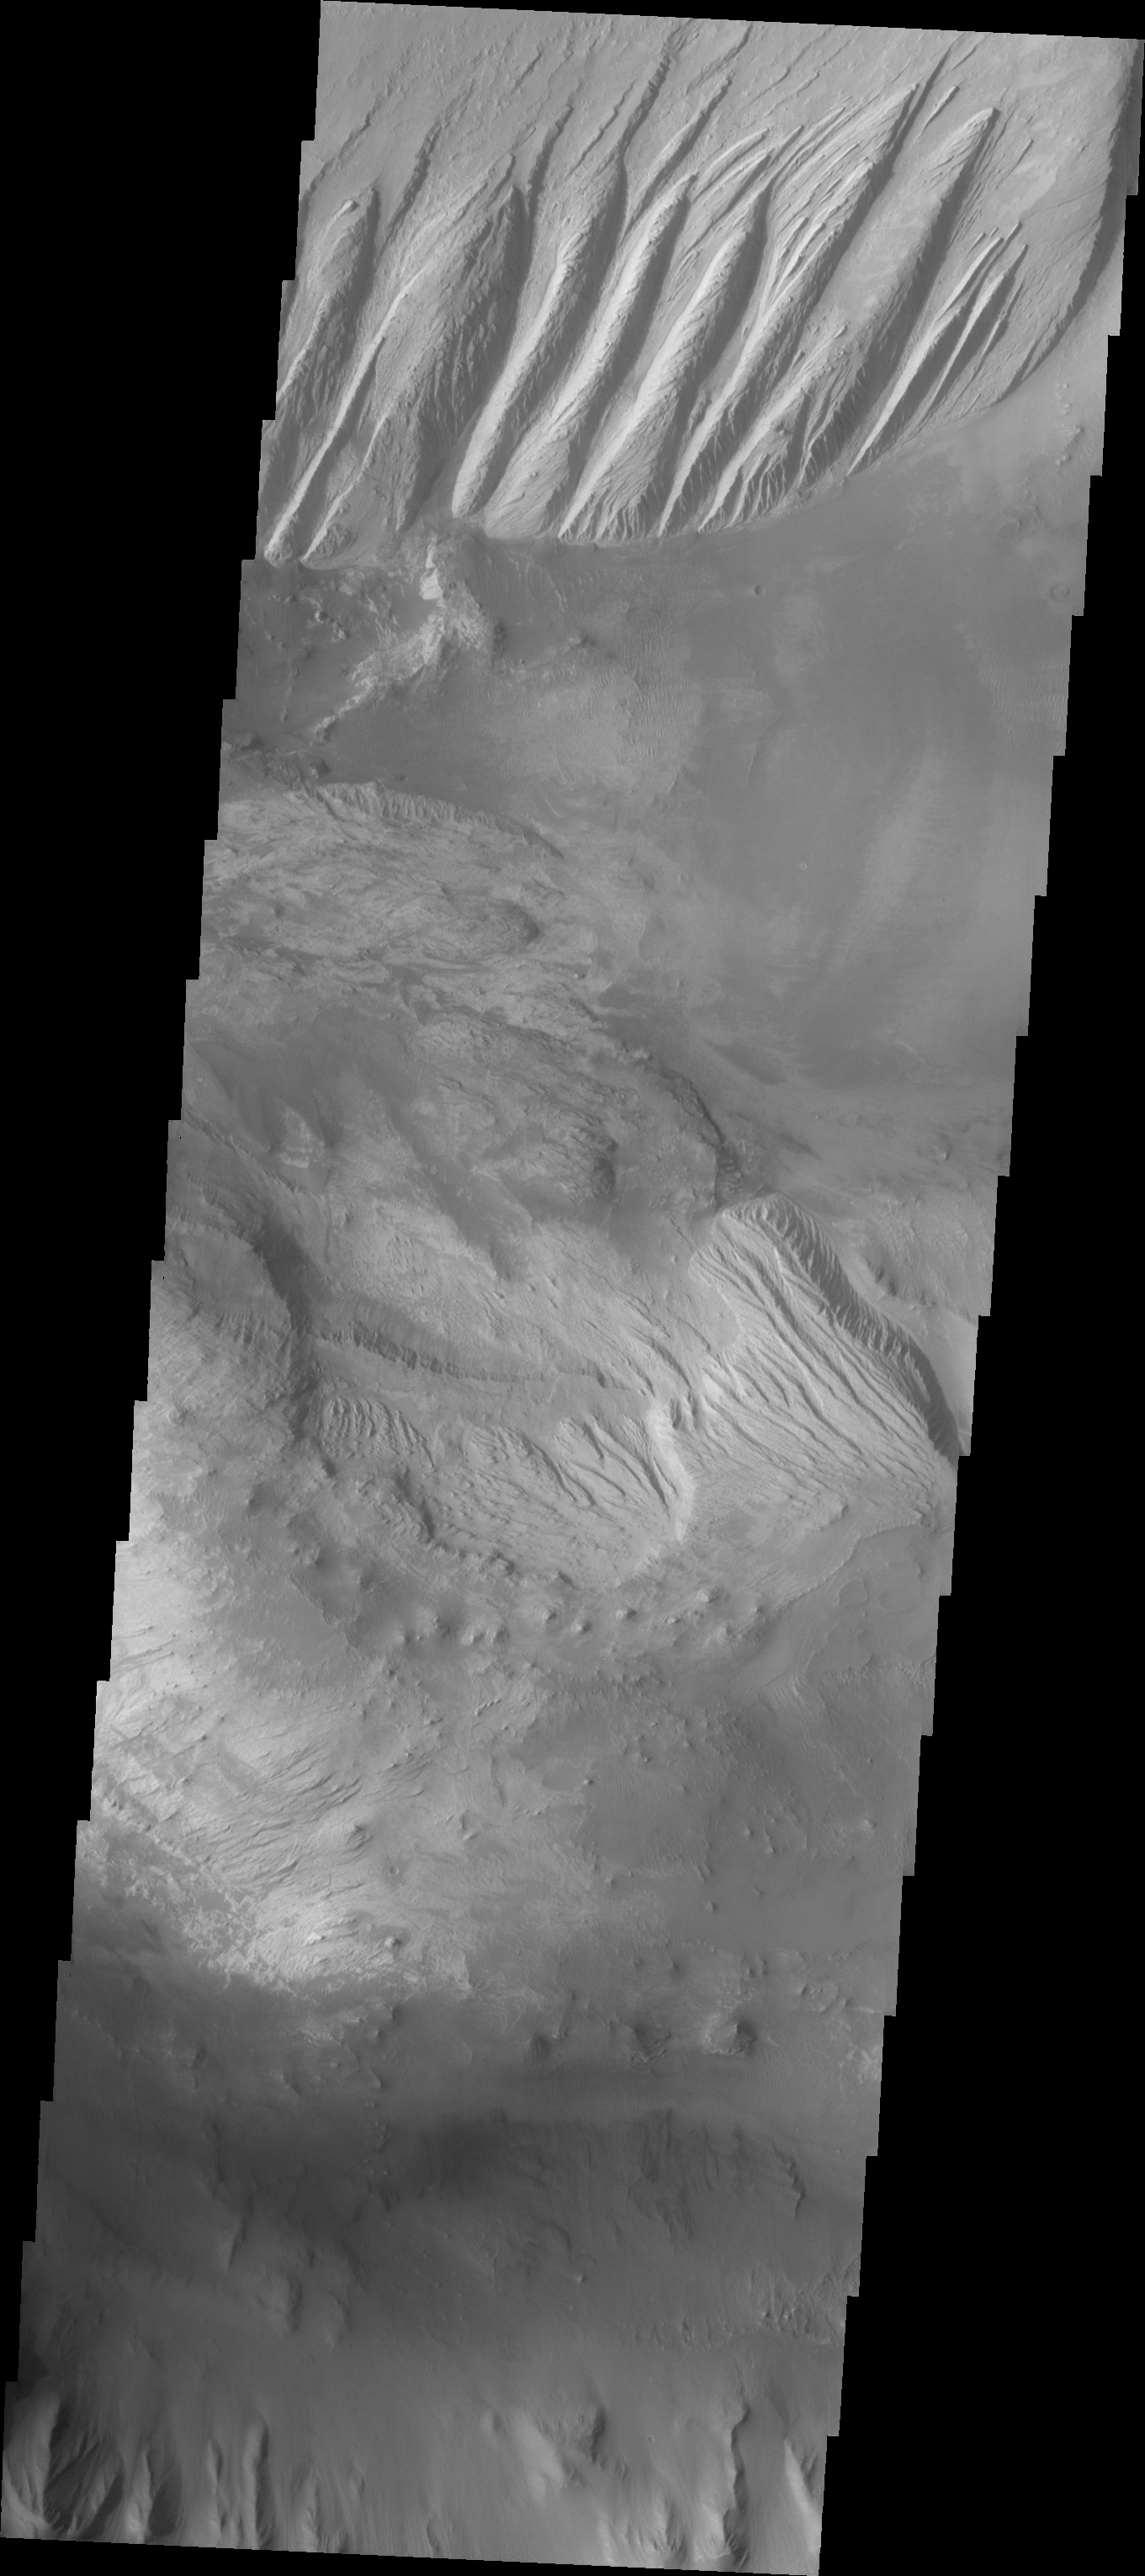

Layered Candor Chasma

The Odyssey spacecraft has taken some great pictures of Valles Marineris, the largest canyon in the solar system. If this canyon were on Earth, it would stretch from New York to Los Angeles. For the next several weeks, the Image of the Day will tour some of the canyons that make up this vast system. We will start with Ius Chasma in the west, and end with Coprates Chasma to the east. For more information on Vallis Marineris, please see http://mars.jpl.nasa.gov/mep/science/vm.html.

This image shows an area in Candor Chasma. The imaged area is close to the depression that connects Candor and Melas Chasmas together. The image’s top part shows parts of one of the large deposits that lie in the middle of Candor Chasma. Wind etched lines and gullies can be seen on this downward sloping area. The image’s middle part show another layered deposited area with dunes on the Chasma floor around it.

Image information: VIS instrument. Latitude -7.1, Longitude 288.8 East (71.2 West). 19 meter/pixel resolution.

Note: this THEMIS visual image has not been radiometrically nor geometrically calibrated for this preliminary release. An empirical correction has been performed to remove instrumental effects. A linear shift has been applied in the cross-track and down-track direction to approximate spacecraft and planetary motion. Fully calibrated and geometrically projected images will be released through the Planetary Data System in accordance with Project policies at a later time.

NASA’s Jet Propulsion Laboratory manages the 2001 Mars Odyssey mission for NASA’s Office of Space Science, Washington, D.C. The Thermal Emission Imaging System (THEMIS) was developed by Arizona State University, Tempe, in collaboration with Raytheon Santa Barbara Remote Sensing. The THEMIS investigation is led by Dr. Philip Christensen at Arizona State University. Lockheed Martin Astronautics, Denver, is the prime contractor for the Odyssey project, and developed and built the orbiter. Mission operations are conducted jointly from Lockheed Martin and from JPL, a division of the California Institute of Technology in Pasadena.

Credit: NASA/JPL/Arizona State University